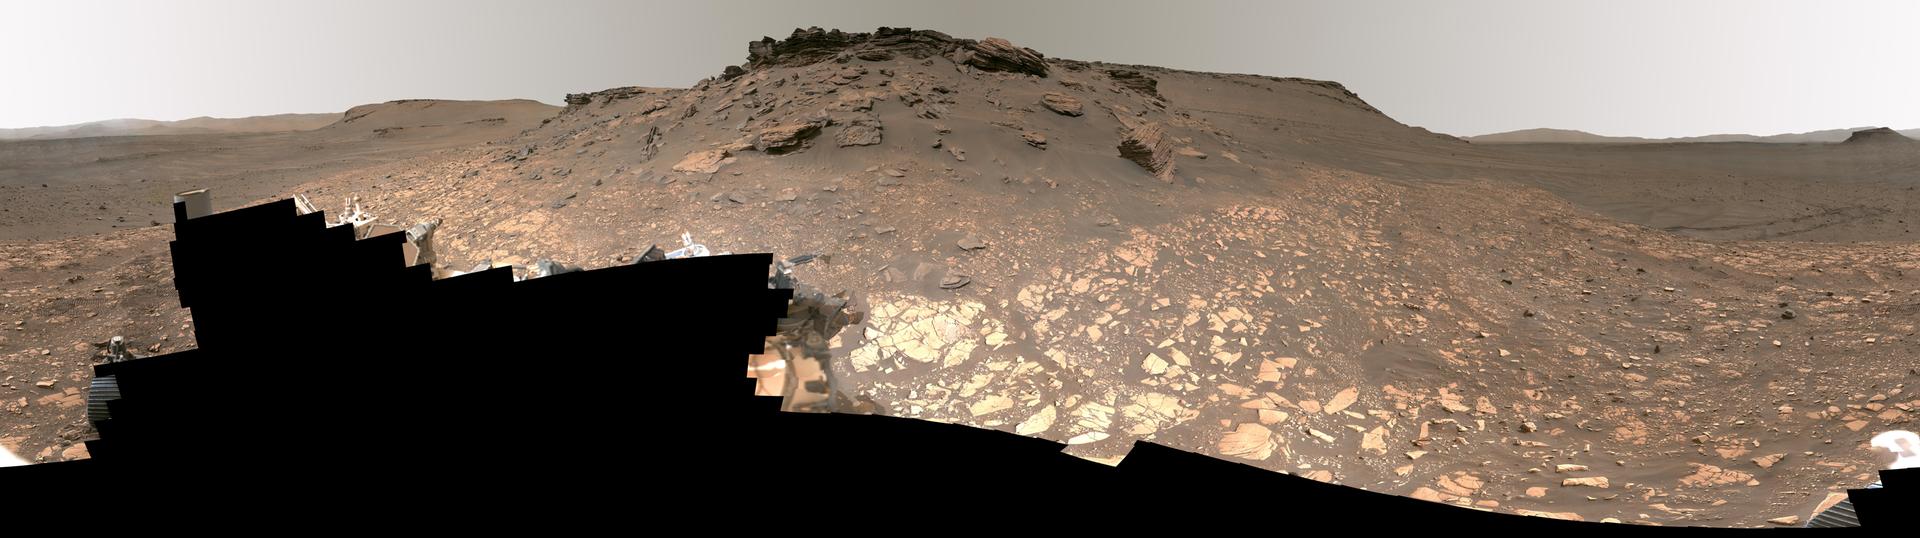

Detailed Panorama of Mars’ Jezero Crater Delta

Figure A image – full resolution version, 93761 x 26305 pixels (3.28 GB)

Intriguing Martian rocks surround NASA’s Perseverance rover in this panorama showing an ancient river delta, made from images captured by the Mastcam-Z camera system. This 2.5-billion-pixel mosaic, which combines 1,118 individual frames, is the most detailed landscape panorama ever returned from Mars.

The delta in Mars’ Jezero Crater is an area where scientists surmise that, billions of years ago, a river once flowed into a lake and deposited rocks and sediments in a fan shape. Deltas are believed to be the best places on Mars to search for potential signs of ancient microbial life. Arrival at the Jezero delta has been a primary goal of the Perseverance mission since the rover landed in the crater in February 2021.

The panorama shows sedimentary rocks of great interest to scientists. The Perseverance rover has abraded the surface of several rocks in this area and acquired compositional information. It also has collected rock samples that the Mars Sample Return campaign could bring back to Earth in the future, enabling detailed laboratory studies as part of a search for signs of ancient life.

In this enhanced-color view, the color bands of the image have been processed to improve visual contrast and accentuate color differences. Figure A shows the same panorama using a natural-color view. A guided tour of the panorama is available at https://images.nasa.gov/details-JPL-20220906-Perseverance_Explores_Jezero_Crater_Delta_UHD.

These images were taken in 2022 on June 12, 13, 16, 17, and 20 (the 466th, 467th, 470th, 471st, and 474th Martian days, or sols, of Perseverance’s mission).

A key objective for Perseverance’s mission on Mars is astrobiology, including the search for signs of ancient microbial life. The rover will characterize the planet’s geology and past climate, pave the way for human exploration of the Red Planet, and be the first mission to collect and cache Martian rock and regolith (broken rock and dust).

Subsequent NASA missions, in cooperation with ESA (European Space Agency), would send spacecraft to Mars to collect these sealed samples from the surface and return them to Earth for in-depth analysis.

The Mars 2020 Perseverance mission is part of NASA’s Moon to Mars exploration approach, which includes Artemis missions to the Moon that will help prepare for human exploration of the Red Planet.

NASA’s Jet Propulsion Laboratory, which is managed for the agency by Caltech in Pasadena, California, built and manages operations of the Perseverance rover. Arizona State University leads the operations of the Mastcam-Z instrument, working in collaboration with Malin Space Science Systems in San Diego, on the design, fabrication, testing, and operation of the cameras, and in collaboration with the Neils Bohr Institute of the University of Copenhagen on the design, fabrication, and testing of the calibration targets.

Credit: NASA/JPL-Caltech/ASU/MSSS